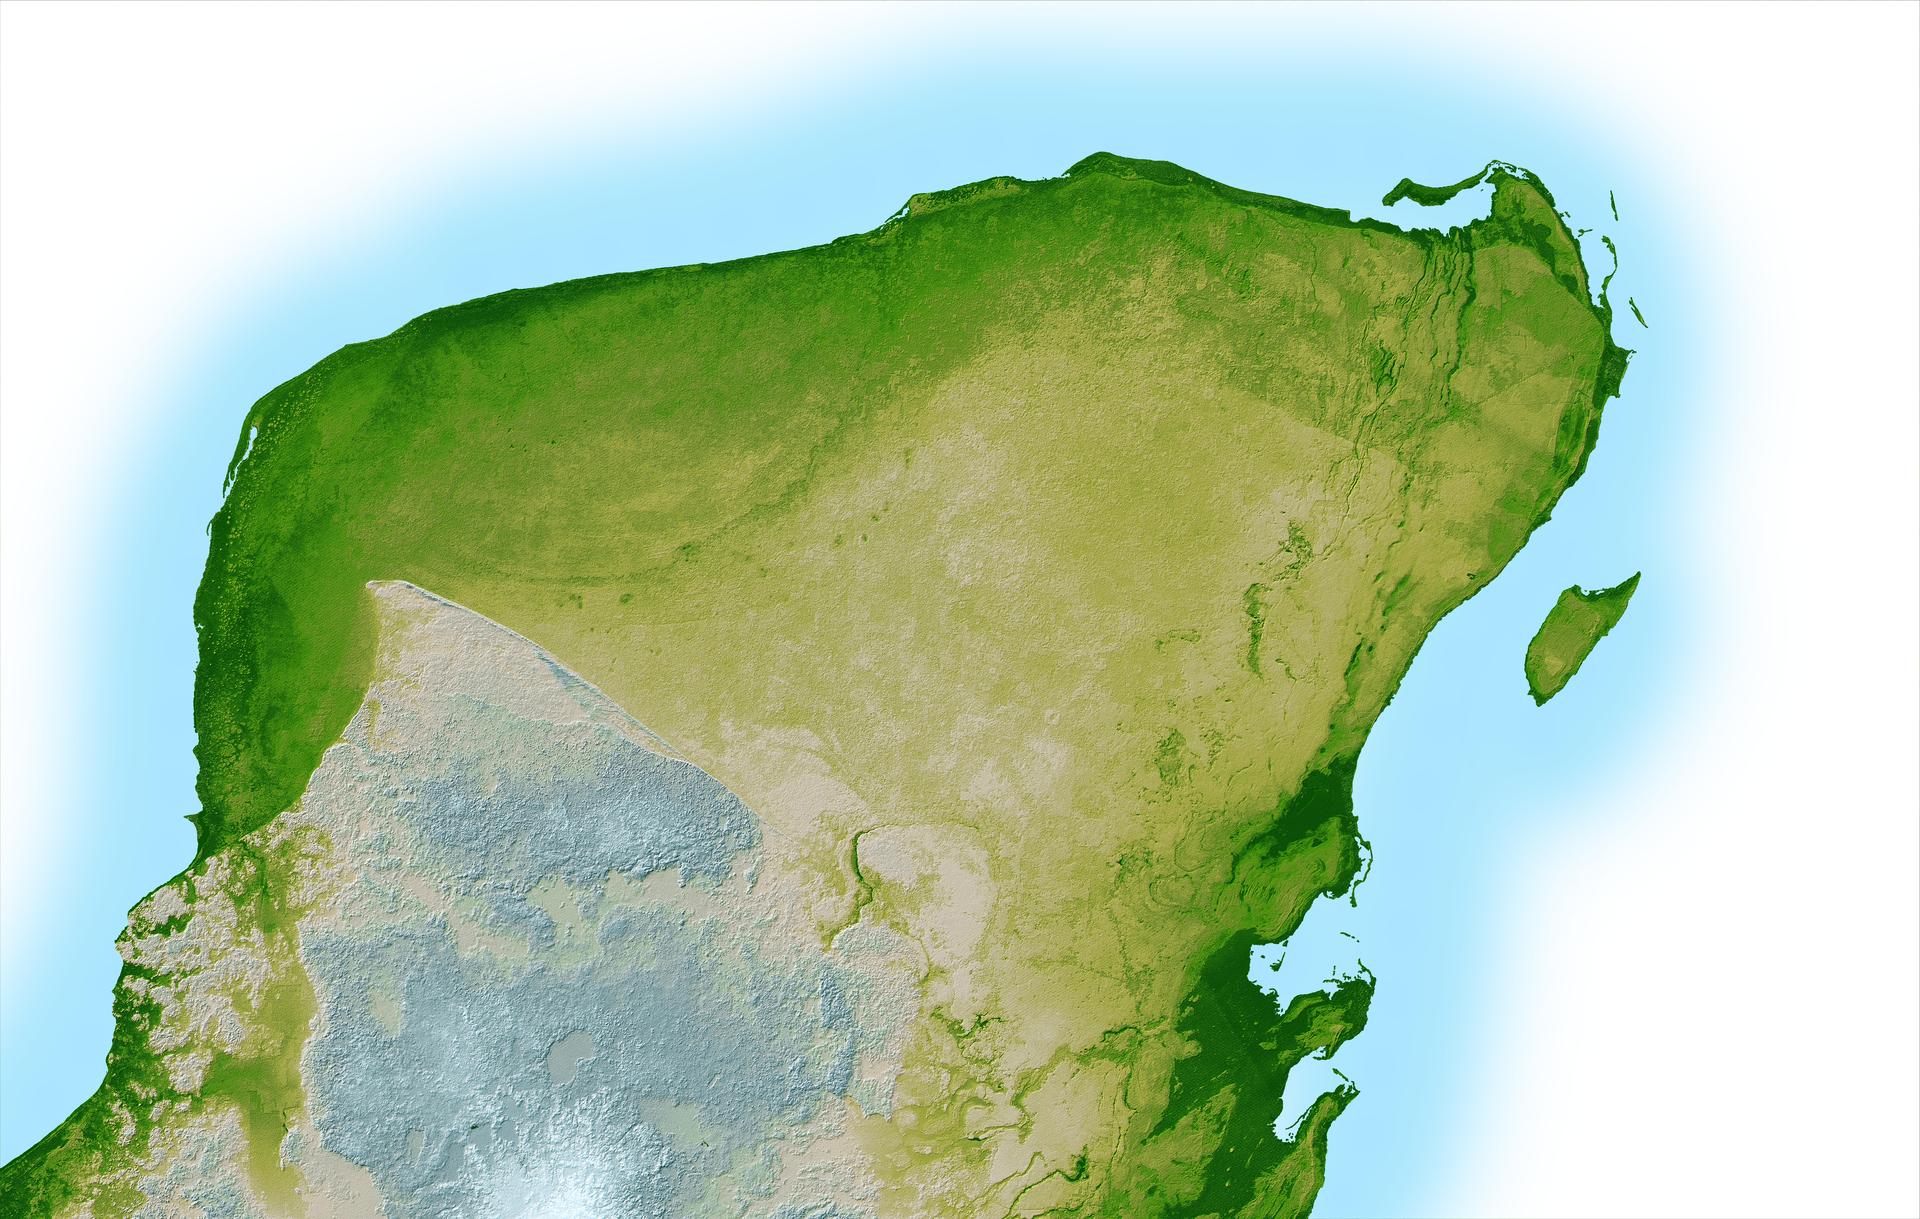

Shaded Relief with Height as Color, Yucatan Peninsula, Mexico

This shaded relief image of Mexico’s Yucatan Peninsula show a subtle, but unmistakable, indication of the Chicxulub impact crater. Most scientists now agree that this impact was the cause of the Cretatious-Tertiary Extinction, the event 65 million years ago that marked the sudden extinction of the dinosaurs as well as the majority of life then on Earth.

Most of the peninsula is visible here, along with the island of Cozumel off the east coast. The Yucatan is a plateau composed mostly of limestone and is an area of very low relief with elevations varying by less than a few hundred meters (about 500 feet.) In this computer-enhanced image the topography has been greatly exaggerated to highlight a semicircular trough, the darker green arcing line at the upper left corner of the peninsula. This trough is only about 3 to 5 meters (10 to 15 feet) deep and is about 5 km. wide (3 miles), so subtle that if you walked across it you probably would not notice it, and is a surface expression of the crater’s outer boundary. Scientists believe the impact, which was centered just off the coast in the Caribbean, altered the subsurface rocks such that the overlying limestone sediments, which formed later and erode very easily, would preferentially erode on the vicinity of the crater rim. This formed the trough as well as numerous sinkholes (called cenotes) which are visible as small circular depressions.

Two visualization methods were combined to produce the image: shading and color coding of topographic height. The shade image was derived by computing topographic slope in the northwest-southeast direction, so that northwestern slopes appear bright and southeastern slopes appear dark. Color coding is directly related to topographic height, with green at the lower elevations, rising through yellow and tan, to white at the highest elevations.

For a smaller, annotated version of this image, please select Figure 1, below:
(Large image: ~1.5 mB jpeg)

Elevation data used in this image were acquired by the Shuttle Radar Topography Mission (SRTM) aboard the Space Shuttle Endeavour, launched on Feb. 11, 2000. SRTM used the same radar instrument that comprised the Spaceborne Imaging Radar-C/X-Band Synthetic Aperture Radar (SIR-C/X-SAR) that flew twice on the Space Shuttle Endeavour in 1994. SRTM was designed to collect 3-D measurements of the Earth’s surface. To collect the 3-D data, engineers added a 60-meter (approximately 200-foot) mast, installed additional C-band and X-band antennas, and improved tracking and navigation devices. The mission is a cooperative project between NASA, the National Imagery and Mapping Agency (NIMA) of the U.S. Department of Defense and the German and Italian space agencies. It is managed by NASA’s Jet Propulsion Laboratory, Pasadena, Calif., for NASA’s Earth Science Enterprise, Washington, D.C.

Size: 261 by 162 kilometers (162 by 100 miles)
Location: 20.8 degrees North latitude, 89.3 degrees West longitude
Orientation: North toward the top, Mercator projection
Image Data: shaded and colored SRTM elevation model
Original Data Resolution: SRTM 1 arcsecond (about 30 meters or 98 feet)
Date Acquired: February 2000

Credit: NASA/JPL